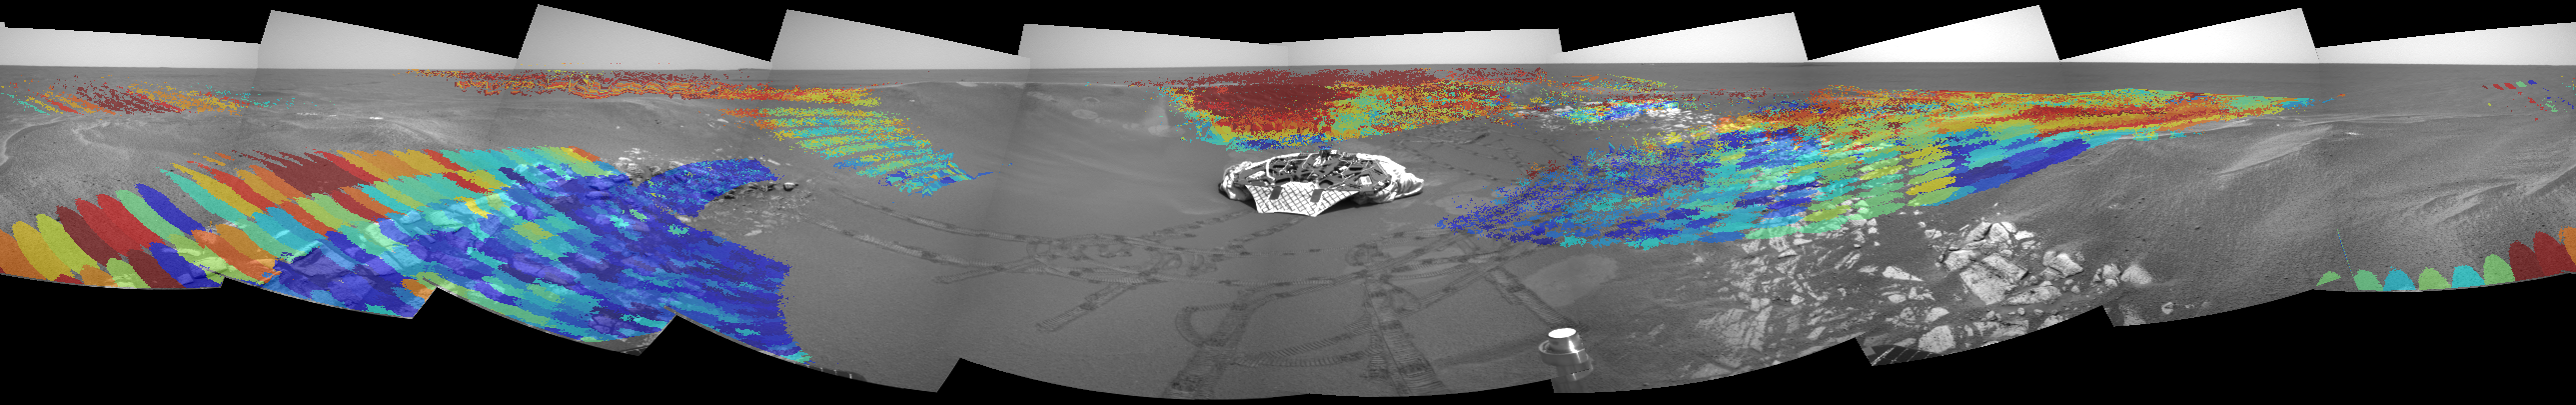

Patches of Hematite

These maps, acquired from the Mars Exploration Rover Opportunity prior to the rover’s roll-off, are shown along with data collected at the five locations the rover visited along the Meridiani Planum rock outcrop (dubbed “Alpha,” “Bravo,” “Charlie,” Delta,” and “Echo”). The data, collected by the rover’s miniature thermal emission spectrometer, has been superimposed on images taken by the navigation camera. The areas investigated are different sizes because of the differing distances from the rover. The bright red region behind the rover has one of the highest hematite concentrations observed in the crater. The areas on the floor of the crater and in the outcrop that the rover has been sampling have much lower hematite concentrations than those found on the surrounding plains. Data from the miniature thermal emission spectrometer show that the floor of the crater is covered with basaltic sand.

Credit: NASA/JPL/Cornell/ASU